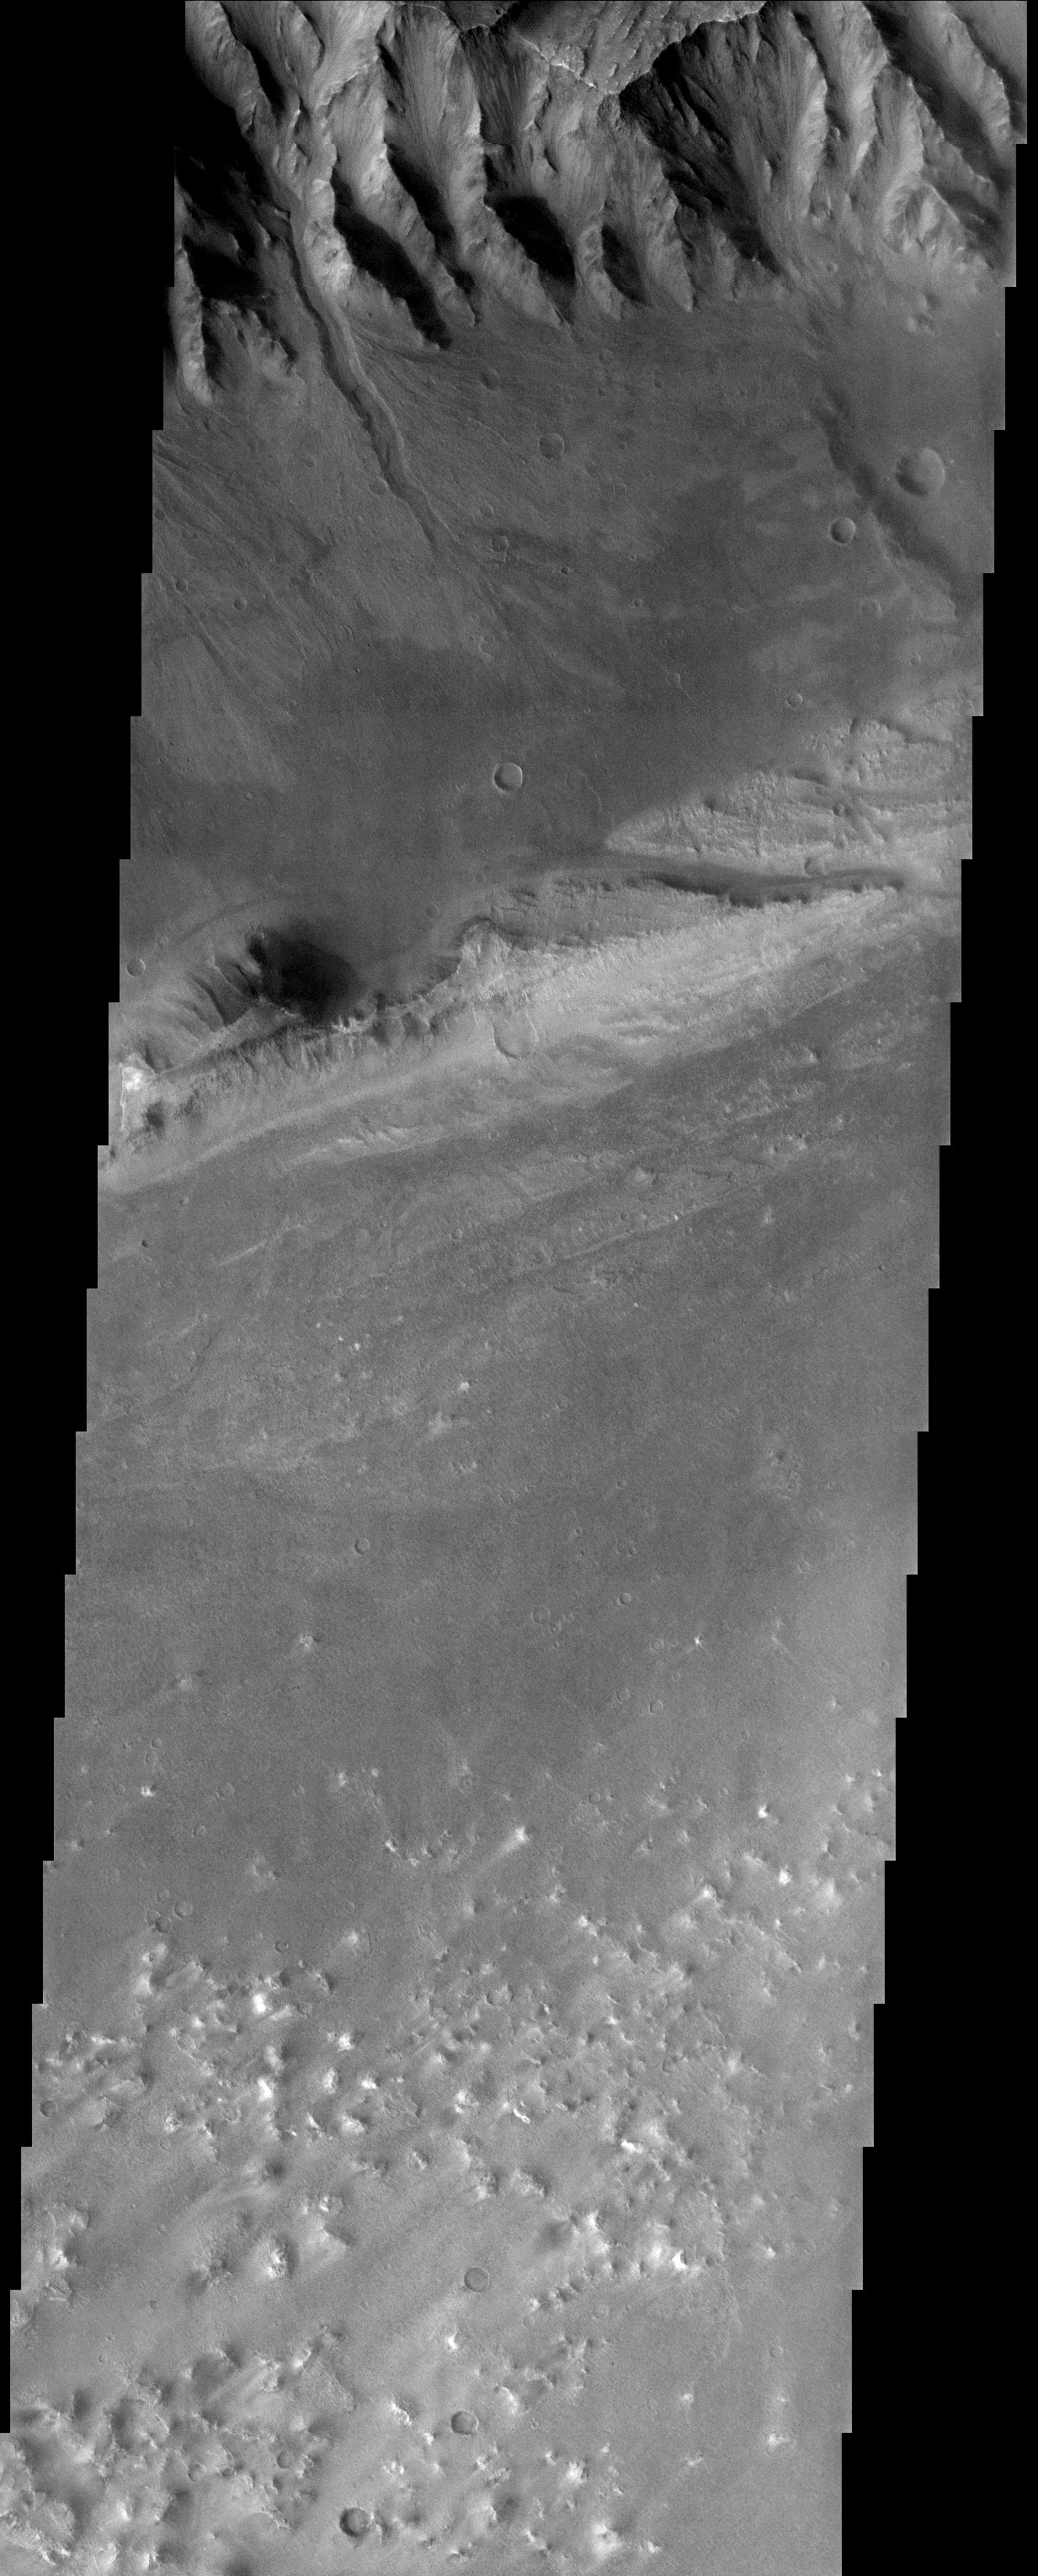

Wonders of Eos Chasma

Released 16 October 2003

The slopes and floor of Eos Chasma, a portion of the vast Valles Marineris canyon complex, are located near an early landing site for the MER rovers. Sadly, this site was eliminated due to serious concerns about winds. Nevertheless, this site contains some marvelous geology. Layered rocks abound in the walls of the canyon as well as in the large streamlined material on the floor. The streamlined island appears to have been formed in a massive flood episode. Alluvial fans can also be seen at the base of the slopes. One fan has a deeply entrenched channel that was most likely carved out by water; however, it may be possible that dry avalanches created this channel.

Image information: VIS instrument. Latitude -13.5, Longitude 317.8 East (42.2 West). 19 meter/pixel resolution.

Note: this THEMIS visual image has not been radiometrically nor geometrically calibrated for this preliminary release. An empirical correction has been performed to remove instrumental effects. A linear shift has been applied in the cross-track and down-track direction to approximate spacecraft and planetary motion. Fully calibrated and geometrically projected images will be released through the Planetary Data System in accordance with Project policies at a later time.

NASA’s Jet Propulsion Laboratory manages the 2001 Mars Odyssey mission for NASA’s Office of Space Science, Washington, D.C. The Thermal Emission Imaging System (THEMIS) was developed by Arizona State University, Tempe, in collaboration with Raytheon Santa Barbara Remote Sensing. The THEMIS investigation is led by Dr. Philip Christensen at Arizona State University. Lockheed Martin Astronautics, Denver, is the prime contractor for the Odyssey project, and developed and built the orbiter. Mission operations are conducted jointly from Lockheed Martin and from JPL, a division of the California Institute of Technology in Pasadena.

Credit: NASA/JPL/Arizona State University